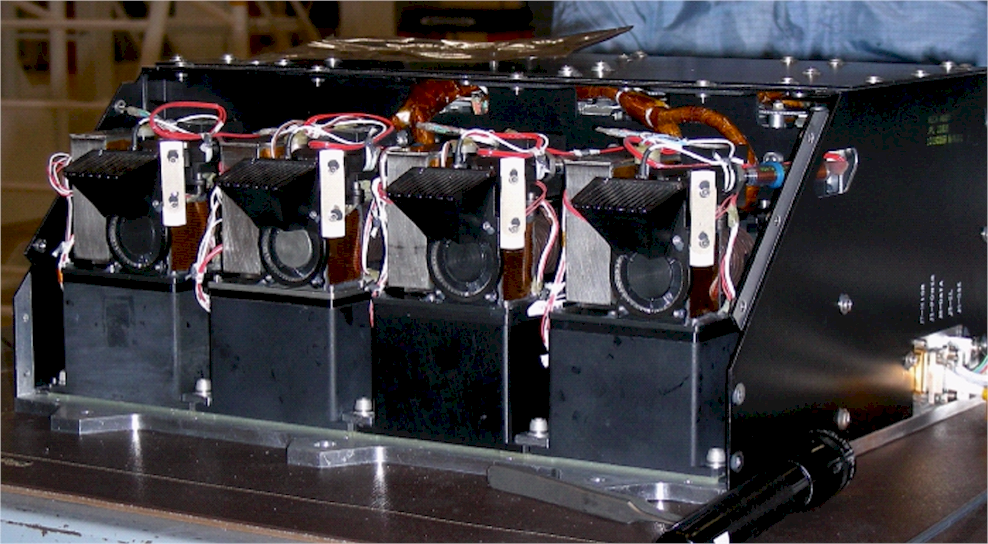

Phoenix’s Wet Chemistry Laboratory Units

This image shows four Wet Chemistry Laboratory units, part of the Microscopy, Electrochemistry, and Conductivity Analyzer (MECA) instrument on board NASA’s Phoenix Mars Lander. This image was taken before Phoenix’s launch on August 4, 2007.

The Phoenix Mission is led by the University of Arizona, Tucson, on behalf of NASA. Project management of the mission is by NASA’s Jet Propulsion Laboratory, Pasadena, Calif. Spacecraft development is by Lockheed Martin Space Systems, Denver.

Photojournal Note: As planned, the Phoenix lander, which landed May 25, 2008 23:53 UTC, ended communications in November 2008, about six months after landing, when its solar panels ceased operating in the dark Martian winter.

Credit: NASA/JPL-Caltech/University of Arizona